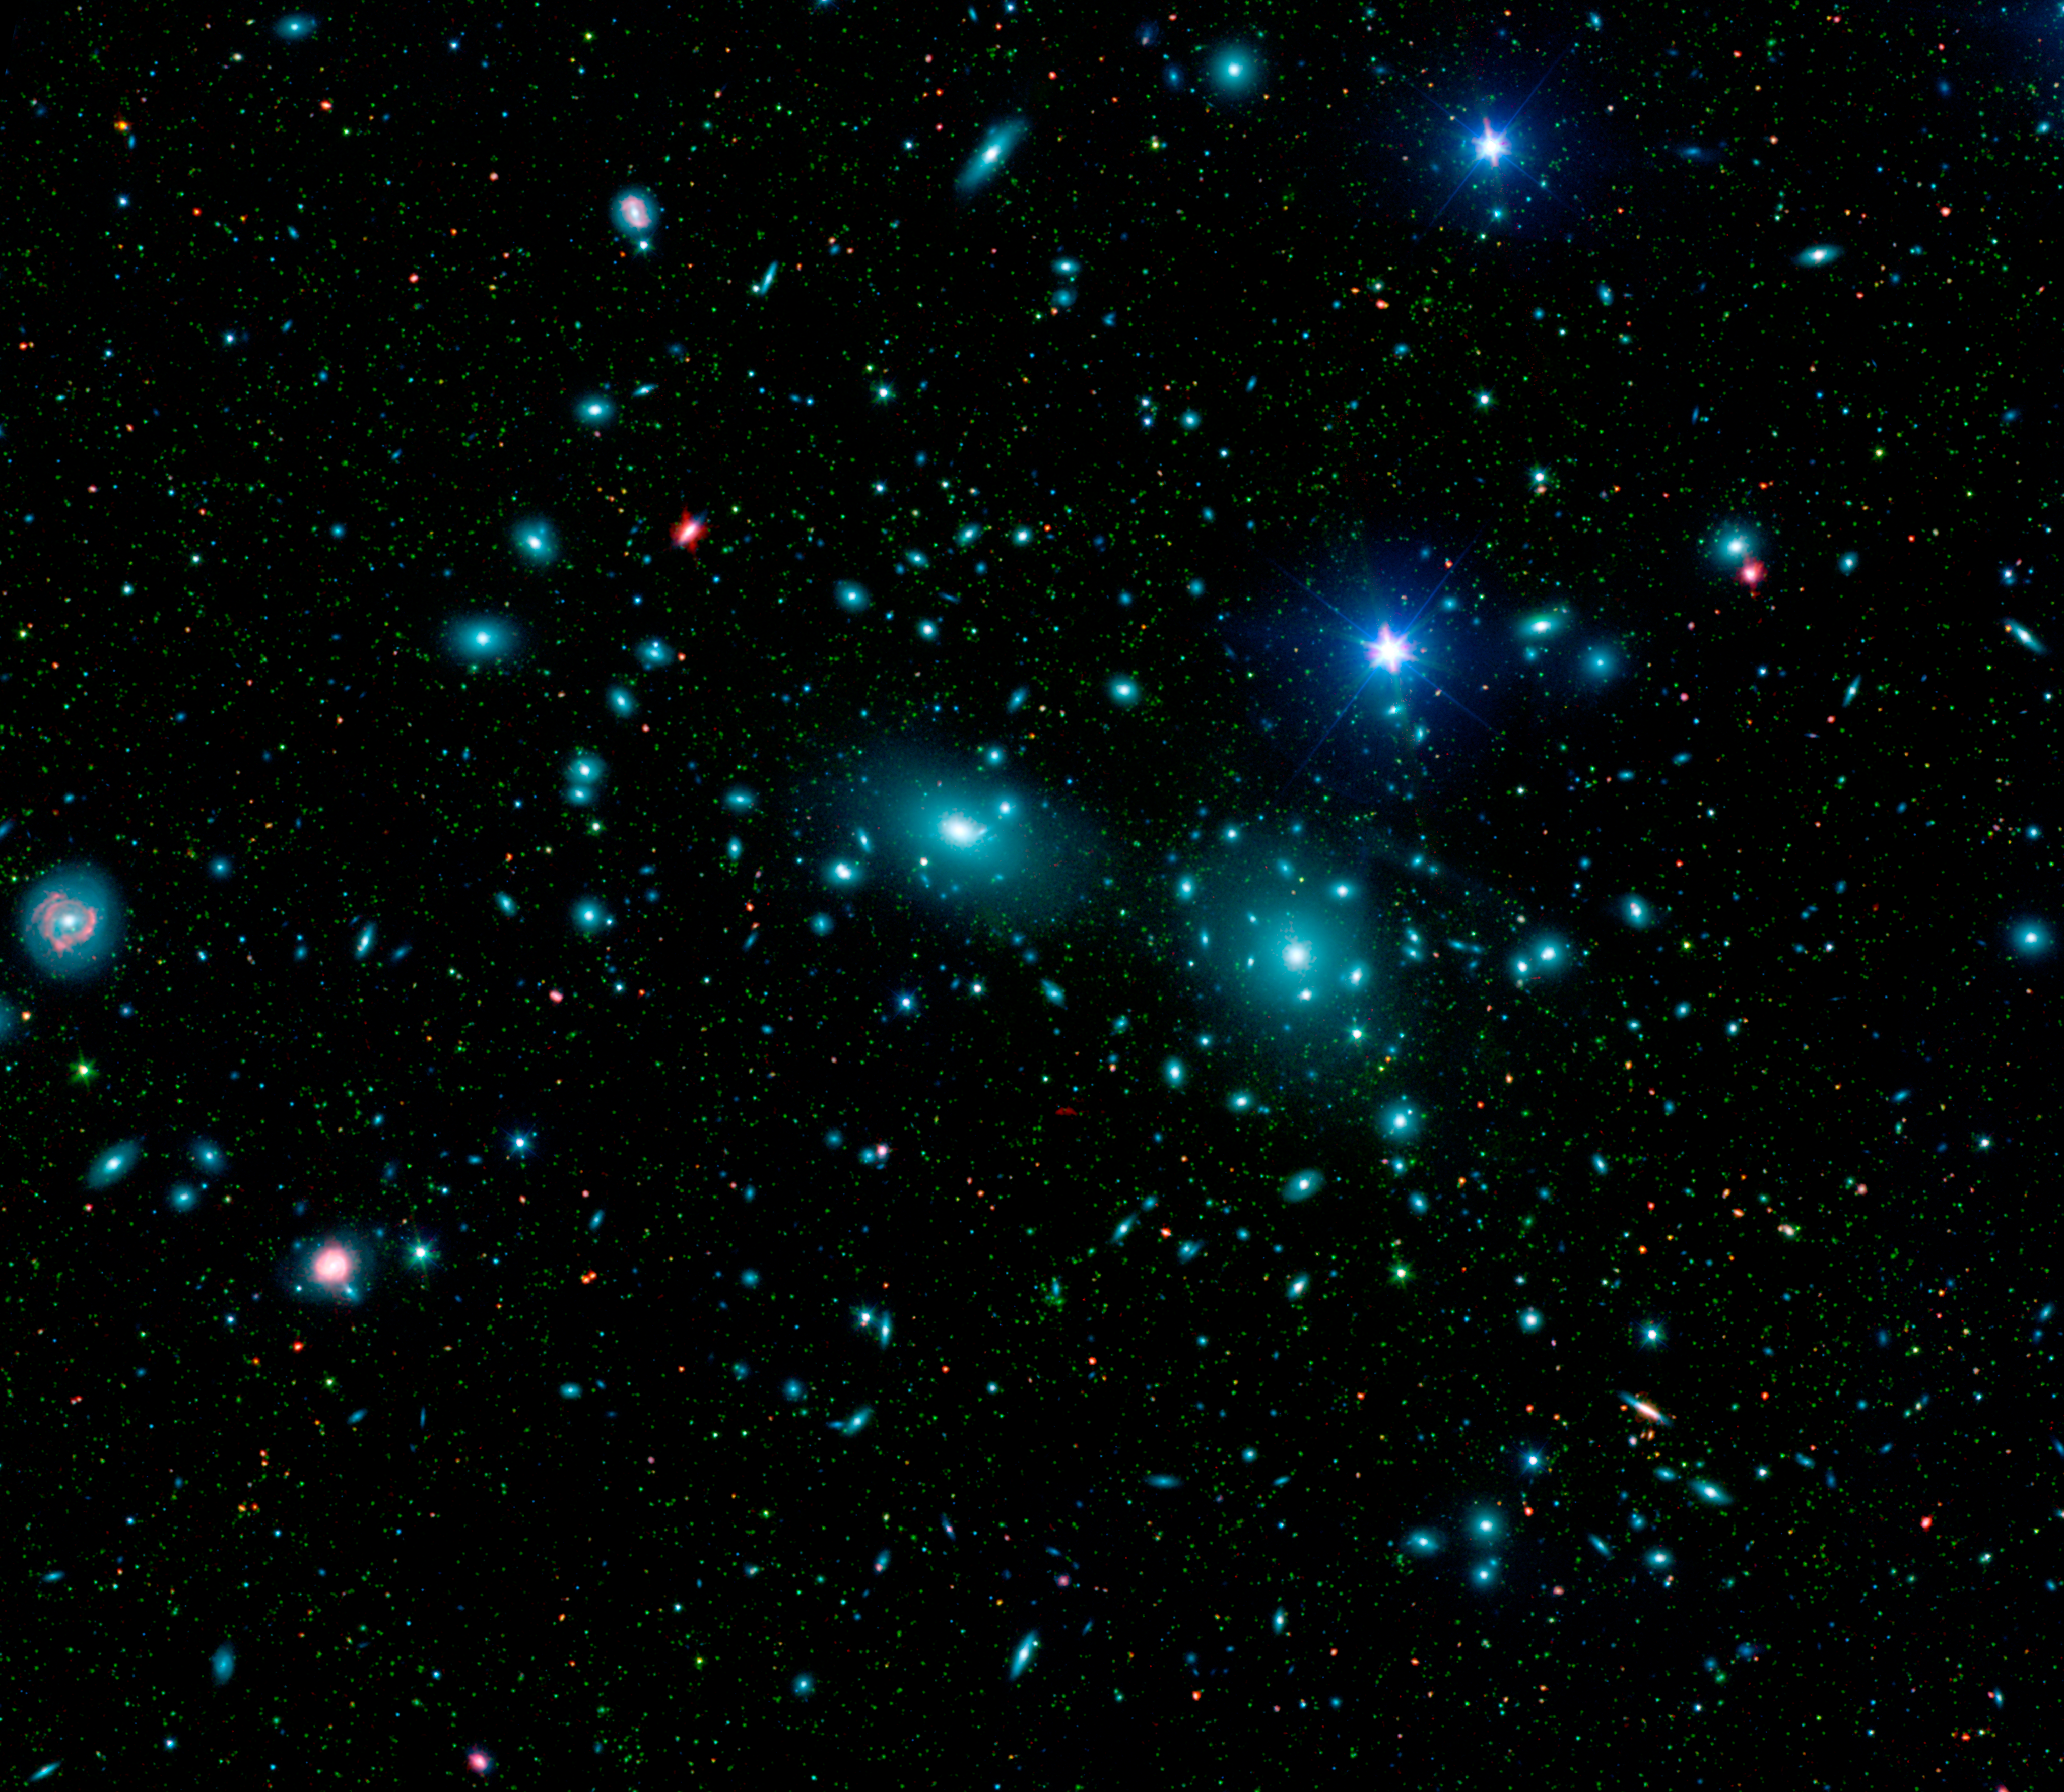

Dwarf Galaxies in the Coma Cluster

This mosaic of the central region of the Coma cluster combines infrared and visible-light images to reveal thousands of faint objects (green). Follow-up observations showed that many of these objects, which appear here as faint green smudges, are dwarf galaxies belonging to the cluster. Two large elliptical galaxies, NGC 4889 and NGC 4874, dominate the cluster's center. The mosaic combines visible-light data from the Sloan Digital Sky Survey (color coded blue) with long- and short-wavelength infrared views (red and green, respectively) from NASA's Spitzer Space Telescope.

Credit: NASA/JPL-Caltech/L. Jenkins (GSFC)